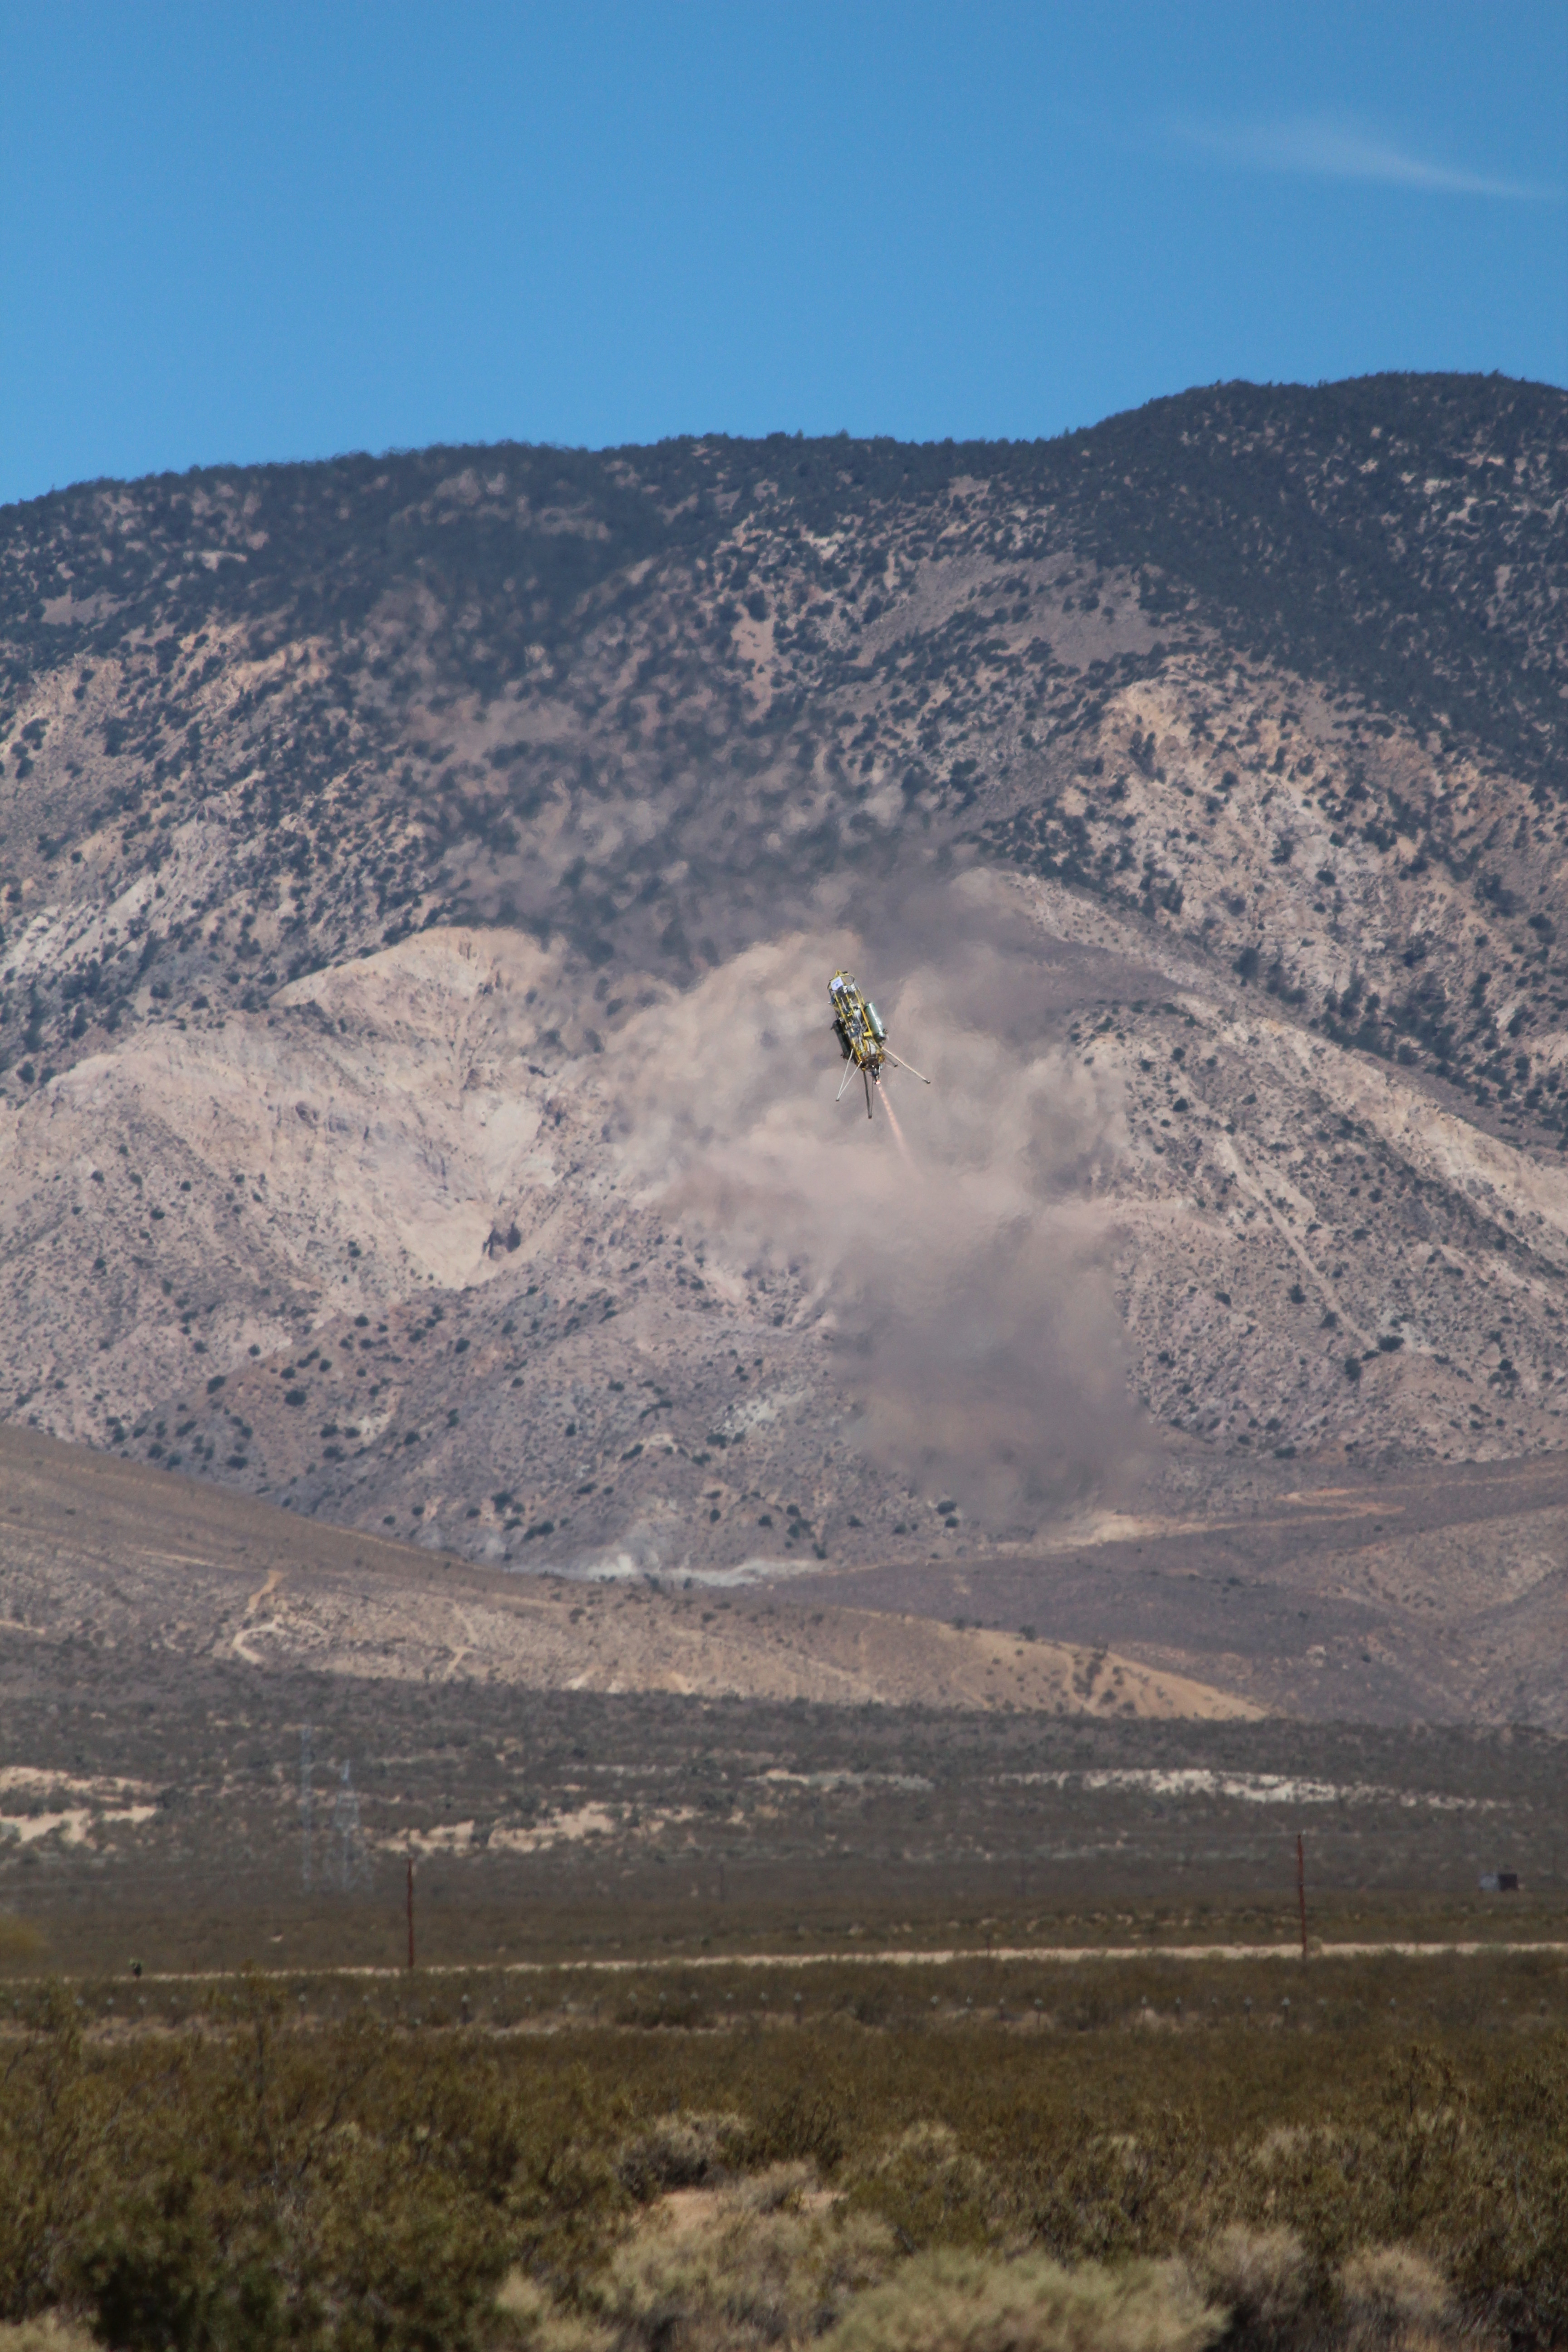

ADAPT Rocket Test

This image was taken during a flight test of JPL’s Autonomous Descent and Ascent Powered-Flight Testbed (ADAPT). The testbed was flown aboard a Masten Space System Xombie rocket. The test took place at the Mojave Air and Space Port, Calif., on July 9, 2012.

Credit: NASA/JPL-Caltech